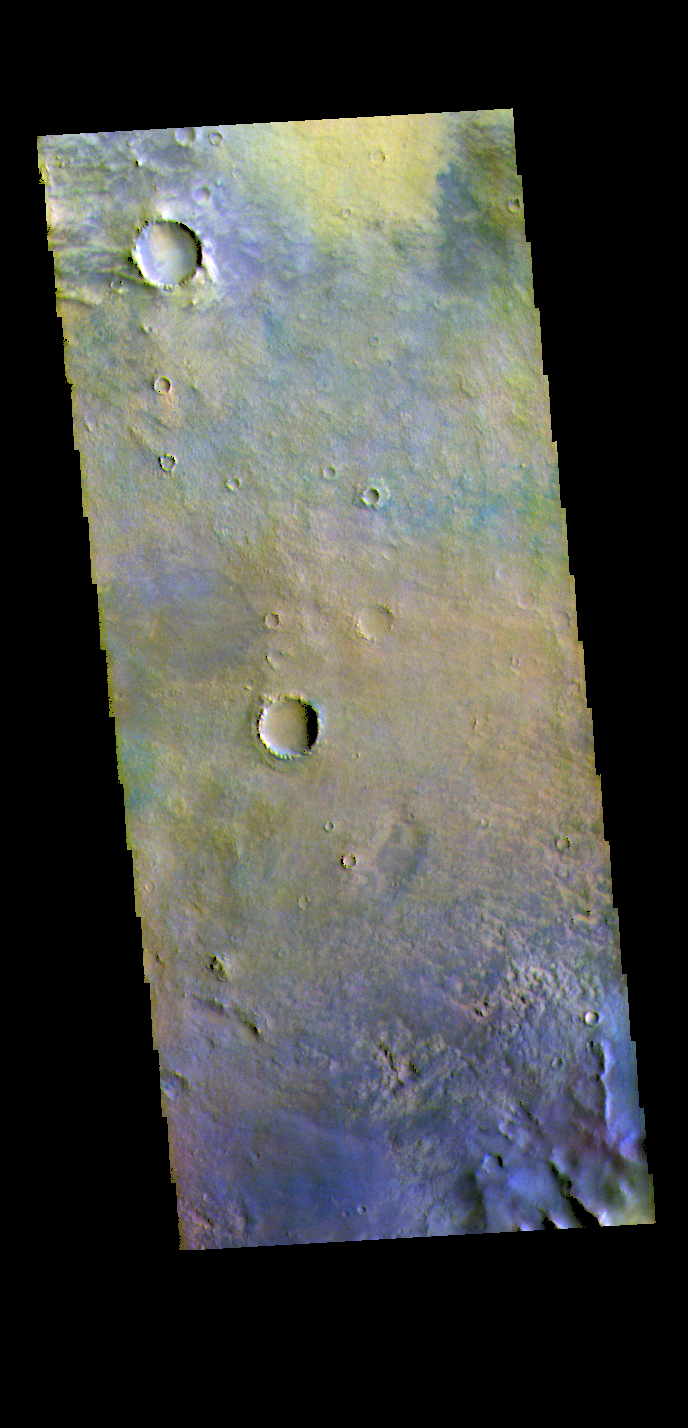

Noachis Terra – False Color

Today’s image shows the floor of an unnamed crater in Noachis Terra.

The THEMIS VIS camera contains 5 filters. The data from different filters can be combined in multiple ways to create a false color image. These false color images may reveal subtle variations of the surface not easily identified in a single band image.

Credit: NASA/JPL-Caltech/ASU